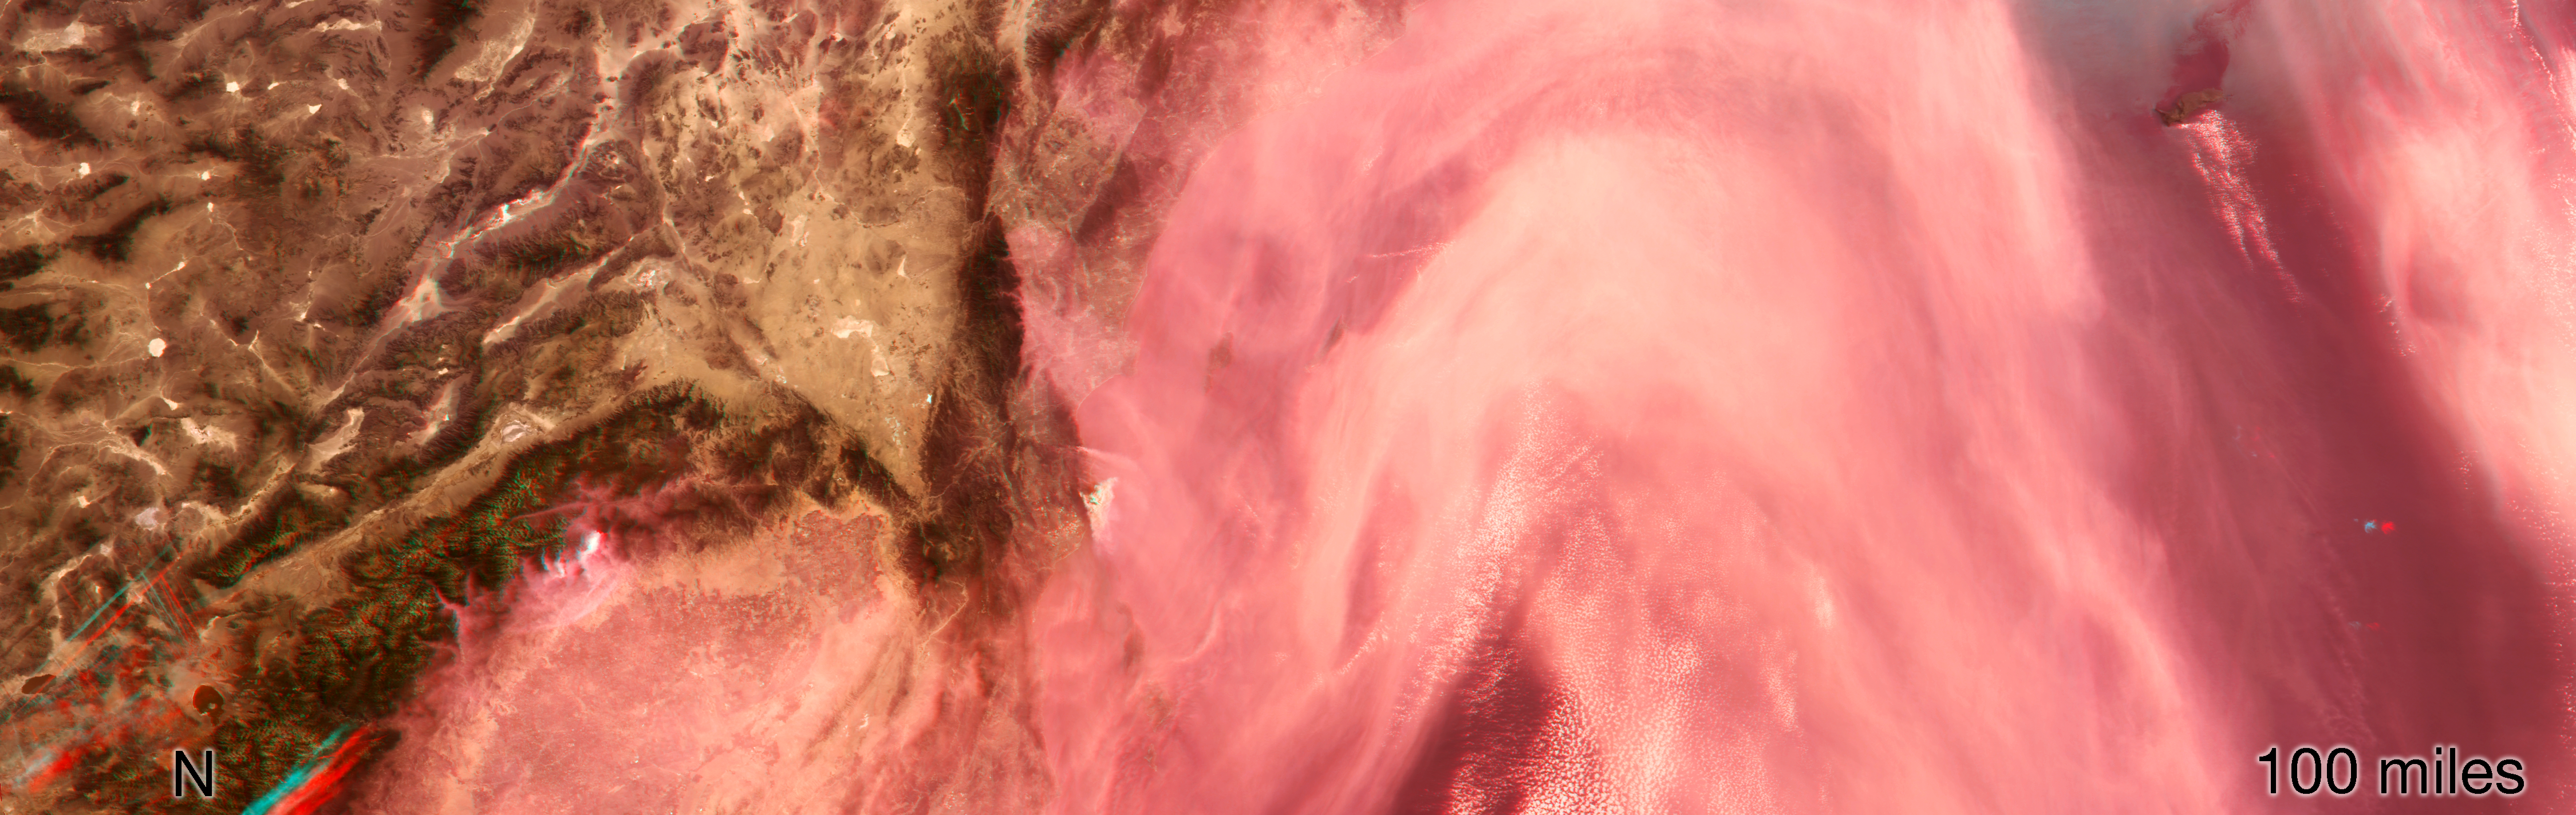

NASA’s MISR Captures 3D Image of Smoke from California’s Woolsey Fire

Data from the Multi-angle Imaging SpectroRadiometer (MISR) instrument aboard NASA’s Terra satellite was used to produce this stereo anaglyph of the Woolsey Fire in southern California on Nov. 11, 2018. It shows a three-dimensional view of the smoke plume — visible through red-blue 3D glasses.

The MISR data, available through the NASA Langley Research Center, were captured during Terra orbit 100531.

MISR was built and is managed by NASA’s Jet Propulsion Laboratory in Pasadena, California, for NASA’s Science Mission Directorate in Washington, D.C. The instrument flies aboard the Terra satellite, which is managed by NASA’s Goddard Space Flight Center in Greenbelt, Maryland. The MISR data were obtained from the NASA Langley Research Center Atmospheric Science Data Center in Hampton, Virginia. JPL is a division of Caltech in Pasadena.

Credit: NASA/GSFC/LaRC/JPL-Caltech, MISR Team